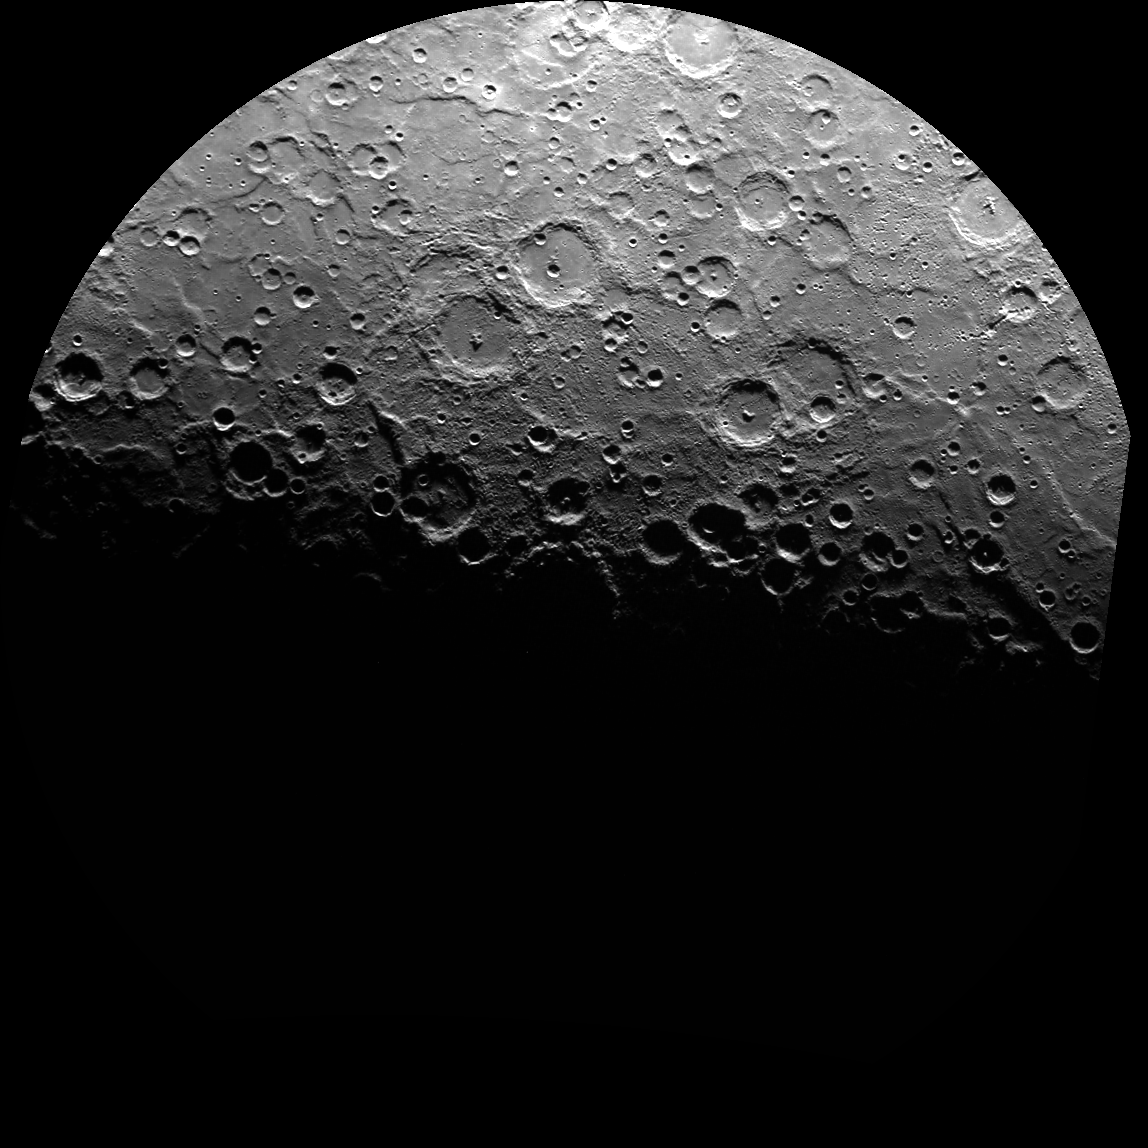

South Pole – Take 71

This image is shown in a polar stereographic projection, with the south pole at the center, 0° longitude at the top, and 90° E longitude to the right. The image extends to -70° S latitude in all directions. Compare this image to ones obtained earlier in the mission, on April 13, 2011, and May 4, 2011.

This image was acquired as part of MDIS’s campaign to monitor the south polar region of Mercury, and it is the 71st of 89 total WAC images planned. By imaging the polar region every four MESSENGER orbits as illumination conditions change, features that were in shadow on earlier orbits can be discerned and any permanently shadowed areas can be identified after repeated imaging over one solar day. During MESSENGER’s one-year mission, MDIS’s WAC is used to monitor the south polar region for the first Mercury solar day (176 Earth days), and MDIS’s NAC is used for imaging the south polar region during the second Mercury solar day.

The MESSENGER spacecraft is the first ever to orbit the planet Mercury, and the spacecraft’s seven scientific instruments and radio science investigation are unraveling the history and evolution of the Solar System’s innermost planet. Visit the Why Mercury? section of this website to learn more about the key science questions that the MESSENGER mission is addressing. During the one-year primary mission, MDIS is scheduled to acquire more than 75,000 images in support of MESSENGER’s science goals.

Date acquired: August 23, 2011
Image Mission Elapsed Time (MET): 222584422
Image ID: 667201
Instrument: Wide Angle Camera (WAC) of the Mercury Dual Imaging System (MDIS)
WAC filter: 7 (748 nanometers)
Center Latitude: -90°
Center Longitude: 0° E
Resolution: 1500 meters/pixel
Scale: The diameter of this polar projection is 1,700 kilometers (1,060 miles)

These images are from MESSENGER, a NASA Discovery mission to conduct the first orbital study of the innermost planet, Mercury. For information regarding the use of images, see the MESSENGER image use policy.

Credit: NASA/Johns Hopkins University Applied Physics Laboratory/Carnegie Institution of Washington